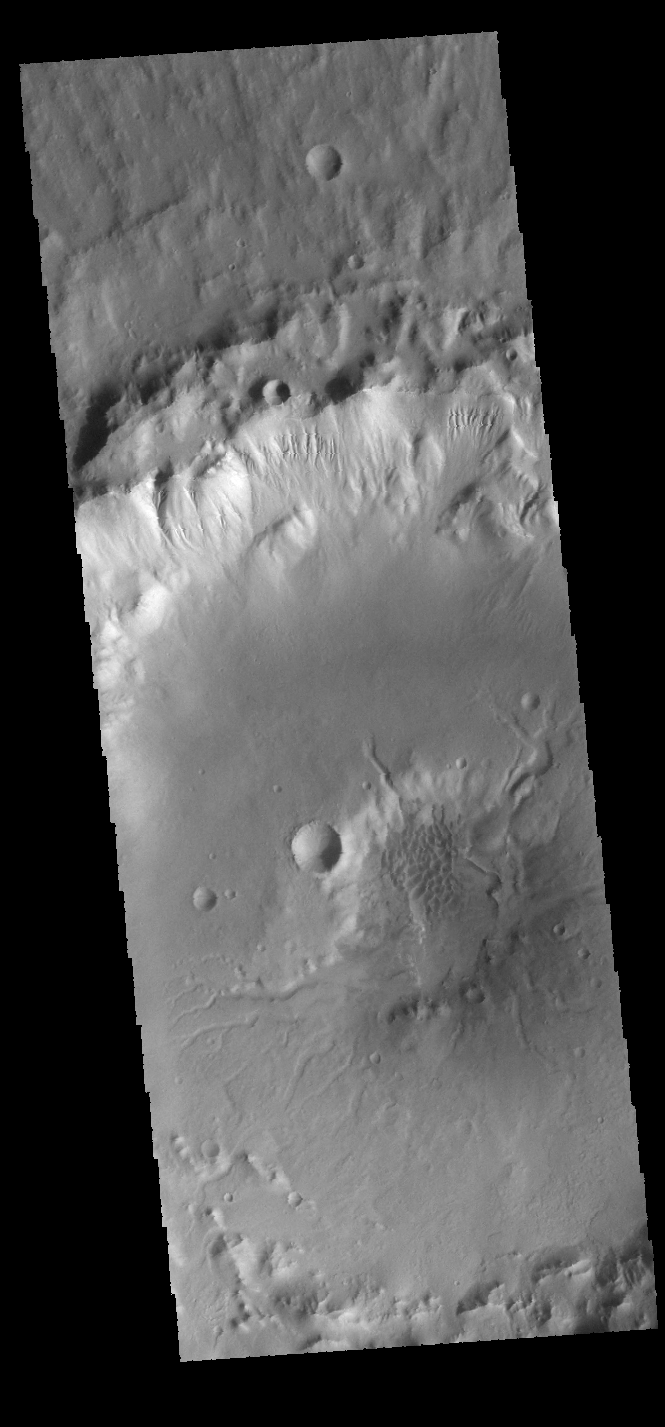

Crater and Channels

This VIS image shows part of an unnamed crater in Terra Cimmeria. The crater rim is dissected by gullies, and the central pit has several channels entering from the higher elevation of the crater floor. Dunes are also visible in the crater pit.

Credit: NASA/JPL-Caltech/ASU